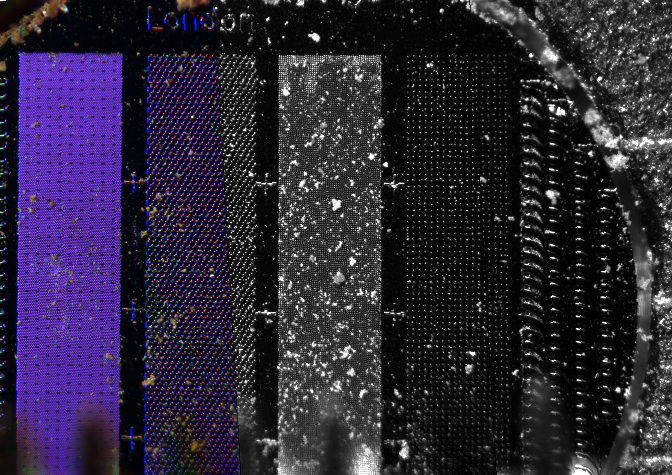

Microscopic View of Soil on a Micromachined Silicone Substrate

This image taken by the Optical Microscope on NASA’s Phoenix Mars Lander on Sol 17 (June 11, 2008) shows soil sprinkled from the lander’s Robot Arm scoop onto a substrate that has been micromachined to produce different patterns of pegs and holes to capture the smallest particles in the Martian soil.

The micromachined substrates are designed to tightly hold particles for imaging using the Atomic Force Microscope on Phoenix, which should be able to zoom in another 40 times beyond the magnification in this Optical Microscope image. Each stripe has a different spacing of pegs and holes. The strip third from the left, with a peg spacing of 5 micrometers, has been most successful in collecting the particles. These substrates were fabricated by Imperial College London as the United Kingdom hardware contribution to the Phoenix mission.

For scale, each strip is 0.4 millimeter (0.016 inch) wide.

The Phoenix Mission is led by the University of Arizona, Tucson, on behalf of NASA. Project management of the mission is by NASA’s Jet Propulsion Laboratory, Pasadena, Calif. Spacecraft development is by Lockheed Martin Space Systems, Denver.

Photojournal Note: As planned, the Phoenix lander, which landed May 25, 2008 23:53 UTC, ended communications in November 2008, about six months after landing, when its solar panels ceased operating in the dark Martian winter.

Credit: NASA/JPL-Caltech/University of Arizona/Imperial College London